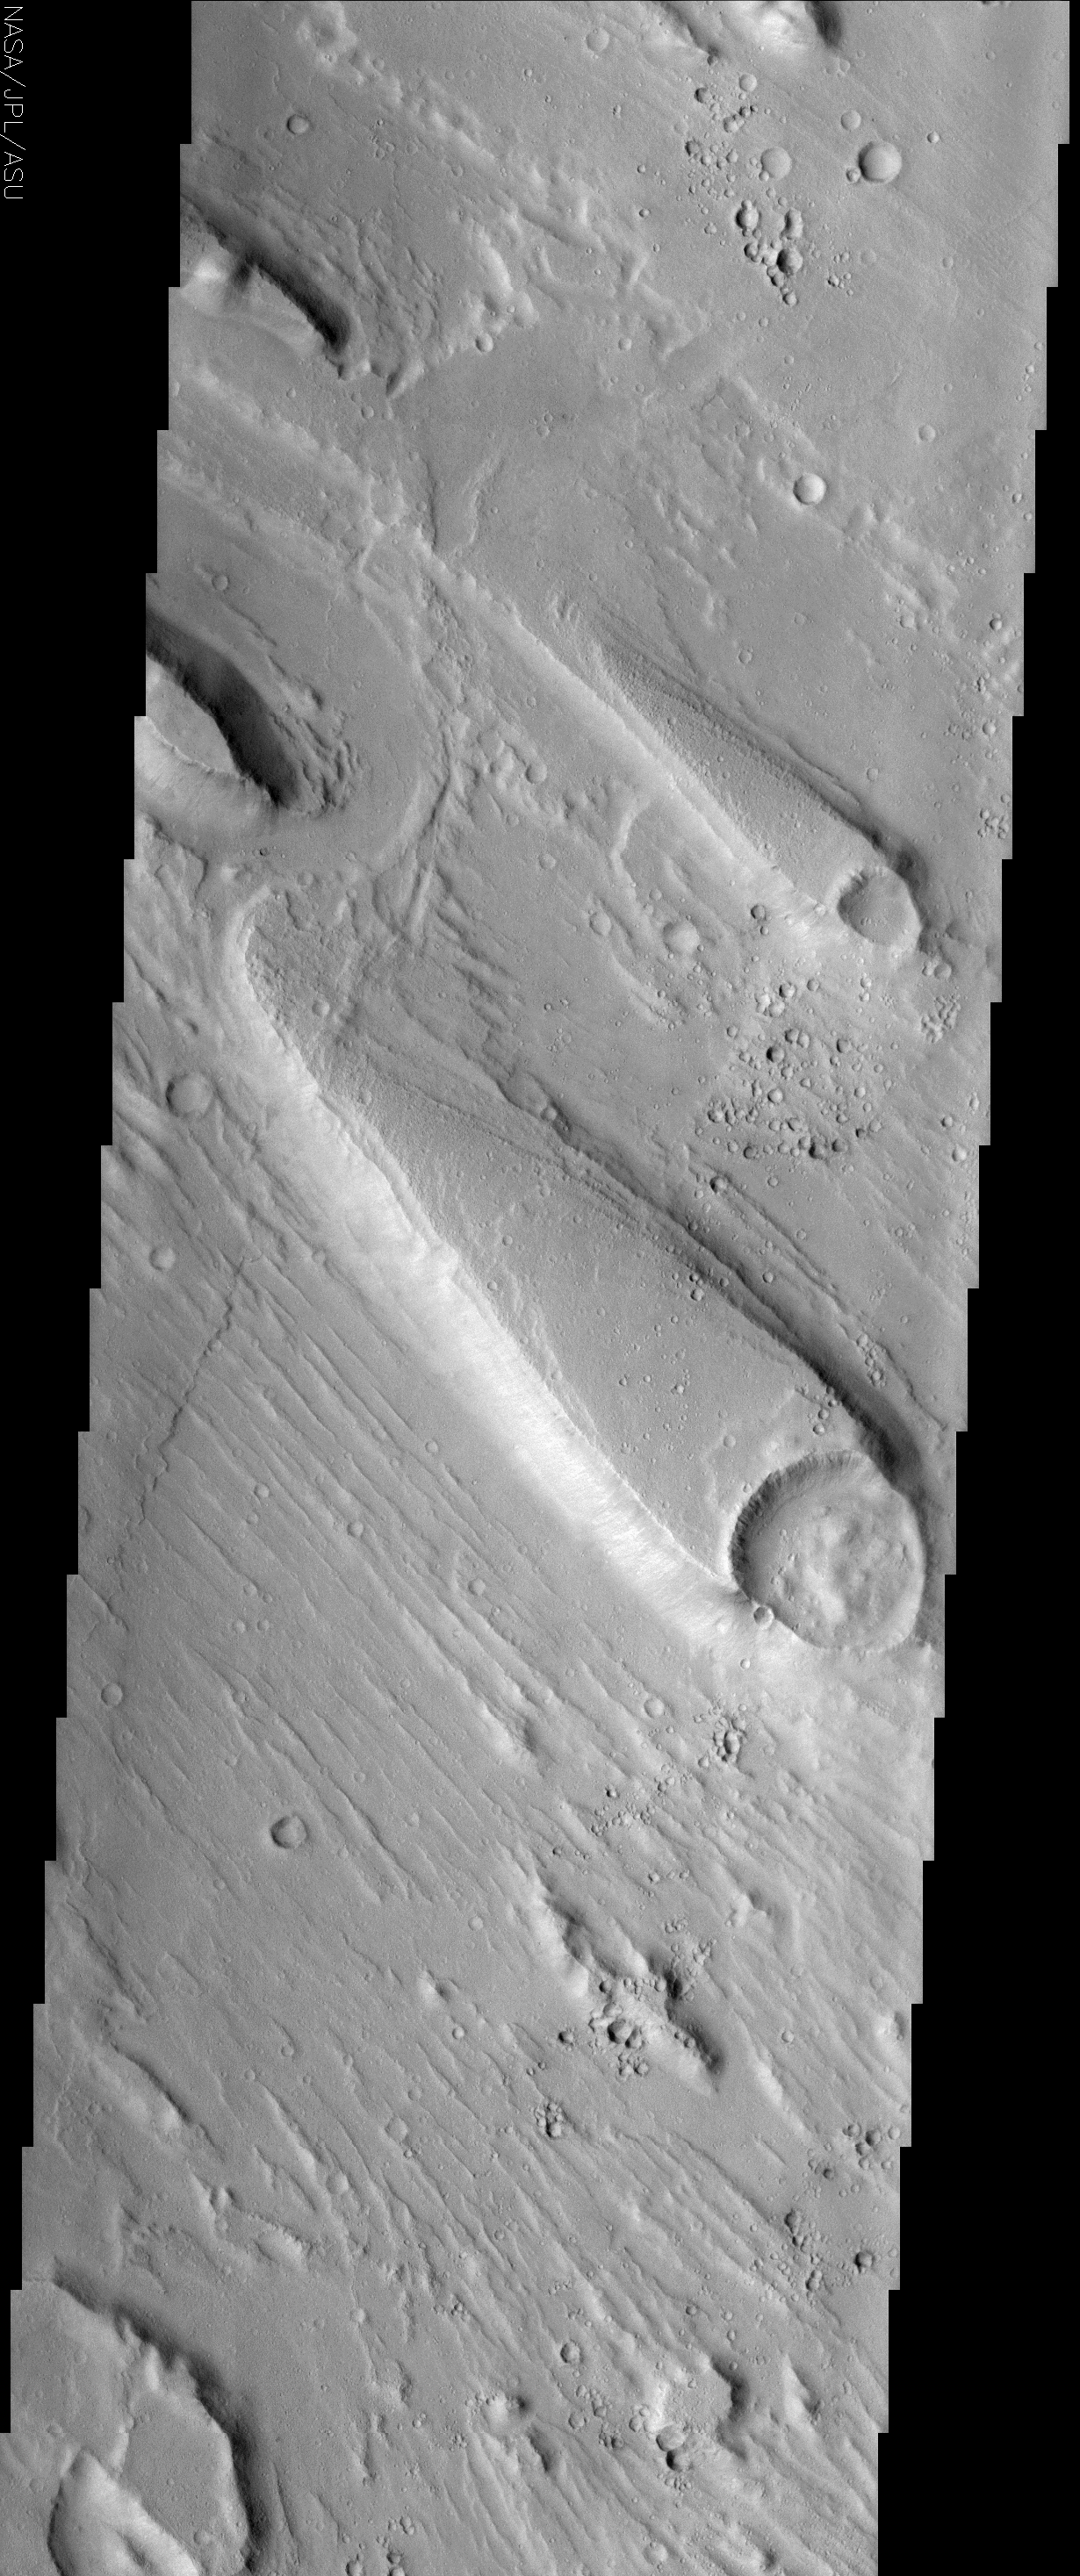

Streamlined Islands in Ares Valles

(Released 10 June 2002)

The Science
Although liquid water is not stable on the surface of Mars today, there is substantial geologic evidence that large quantities of water once flowed across the surface in the distant past. Streamlined islands, shown here, are one piece of evidence for this ancient water. The tremendous force of moving water, possibly from a catastrophic flood, carved these teardrop-shaped islands within a much larger channel called Ares Valles. The orientation of the islands can be used as an indicator of the direction the water flowed. The islands have a blunt end that is usually associated with an obstacle, commonly an impact crater. The crater is resistant to erosion and creates a geologic barrier around which the water must flow. As the water flows past the obstacle, its erosive power is directed outward, leaving the area in the lee of the obstacle relatively uneroded. However, some scientists have also argued that the area in the lee of the obstacle might be a depositional zone, where material is dropped out of the water as it briefly slows. The ridges observed on the high-standing terrain in the leeward parts of the islands may be benches carved into the rock that mark the height of the water at various times during the flood, or they might be indicative of layering in the leeward rock. As the water makes its way downstream, the interference of the water flow by the obstacle is reduced, and the water that was diverted around the obstacle rejoins itself at the narrow end of the island. Therefore, the direction of the water flow is parallel to the orientation of the island, and the narrow end of the island points downstream. In addition to the streamlined islands, the channel floor exhibits fluting that is also suggestive of flowing water. The flutes (also known as longitudinal grooves) are also parallel to the direction of flow, indicating that the water flow was turbulent and probably quite fast, which is consistent with the hypothesized catastrophic floods that came through Ares Valles.

The Story

In symbolism only, these guppy-shaped islands and current-like flutes of land beside them may conjure up a mental image of a flowing Martian river. This picture would only be half-right. Scientifically, no fish ever swam this channel, but these landforms do reveal that catastrophic floods of rushing water probably patterned the land in just this way.

Geologists who study flood areas believe that a tremendous force of moving water probably carved both the islands and the small, parallel, “current-like” ridges around them. The blunt end of the islands (the “heads” of the “fish”) are probably ancient impact craters that posed obstacles to the water as it rushed down the channel in torrents. Because a crater is resistant to erosion, it creates a geologic barrier around which the water must flow.

As the water makes its way downstream, the crater’s interference with the water flow is reduced, so the water that was diverted around the obstacle rejoins at the narrow end of the island (the “tail” of the “fish”). Therefore, from this information, you can tell that the water flowed from the southeast to the northwest. As a rule of thumb for the future, you can say that the narrow end of the island points downstream.

The result may be the island behind the crater, but geologists disagree about the exact process by which the island forms. Some scientists argue that the erosive power of the water is directed outward, leaving the area behind, or in the lee of, the obstacle relatively untouched. Other scientists argue that the water slows when it encounters the crater obstacle, and small particles of sand and “dirt” drop out of the water and are deposited in the lee. There’s another small associated uncertainty too. Look closely at the edges of the islands and notice how the land is terraced. These ledges might mark the height of the water at various times during the flood . . . or they might be an indication that layering occurred. It all depends on your hypothesis.

Like the streamlined islands, the current-like flutes are parallel to the direction of flow, indicating that the water flow was turbulent and probably quite fast, which is consistent with the hypothesis that catastrophic floods broke forth in this region, known as Ares Vallis.

Ares Vallis is the region where Pathfinder landed to help understand the possible history of water on Mars. Geologists want to understand not only if there was a catastrophic flood, but why it happened. Both orbiters and landers can add to the information on hand, but some Earth examples might provide clues as well. On our planet, some glacial valleys have had major catastrophic floods that were caused by the sudden outburst and drainage of glacial lakes. The Channeled Scabland in Washington state is great Earthly example of a place where the sudden failure of a glacier ice dam spewed out water, leaving a system of large, dry channels with flutes similar to the ones seen in this image. Did something similar happen to cause this outburst on Mars? Hopefully, future studies of THEMIS and other images will help us understand the answer.

Credit: NASA/JPL/Arizona State University